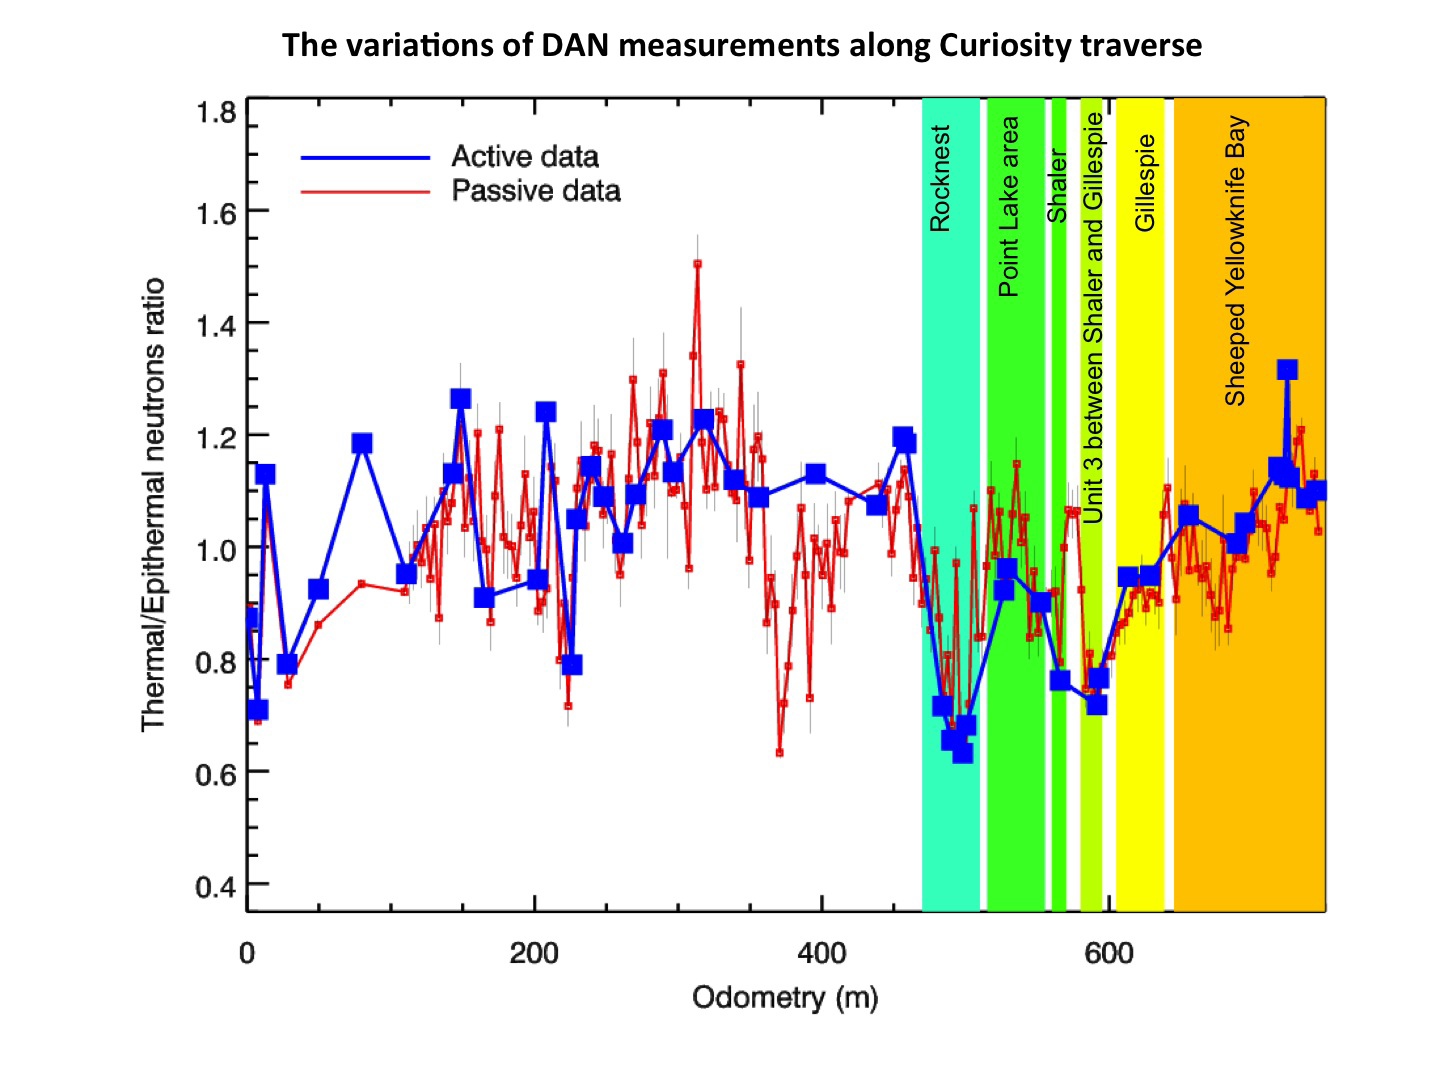

Variations of DAN Measurements Along Curiosity Traverse

This chart graphs measurements made by the Dynamic Albedo of Neutrons (DAN) instrument on NASA’s Mars rover Curiosity against the distance the rover has driven, in meters.

In active mode, DAN shoots neutrons into the ground and senses how they are reflected. Neutrons that collide with hydrogen atoms bounce off with a characteristic decrease in energy. By measuring the energies of the reflected neutrons, DAN can detect the fraction that was slowed in these collisions, and therefore the amount of hydrogen. In the passive mode, DAN does not shoot neutrons into the ground, but relies on galactic cosmic rays as a source of neutrons that are reflected by subsurface hydrogen and detected by DAN.

JPL manages the Mars Science Laboratory/Curiosity for NASA’s Science Mission Directorate in Washington. The rover was designed, developed and assembled at JPL, a division of the California Institute of Technology in Pasadena.

Credit: NASA/JPL-Caltech/Russian Space Research Institute